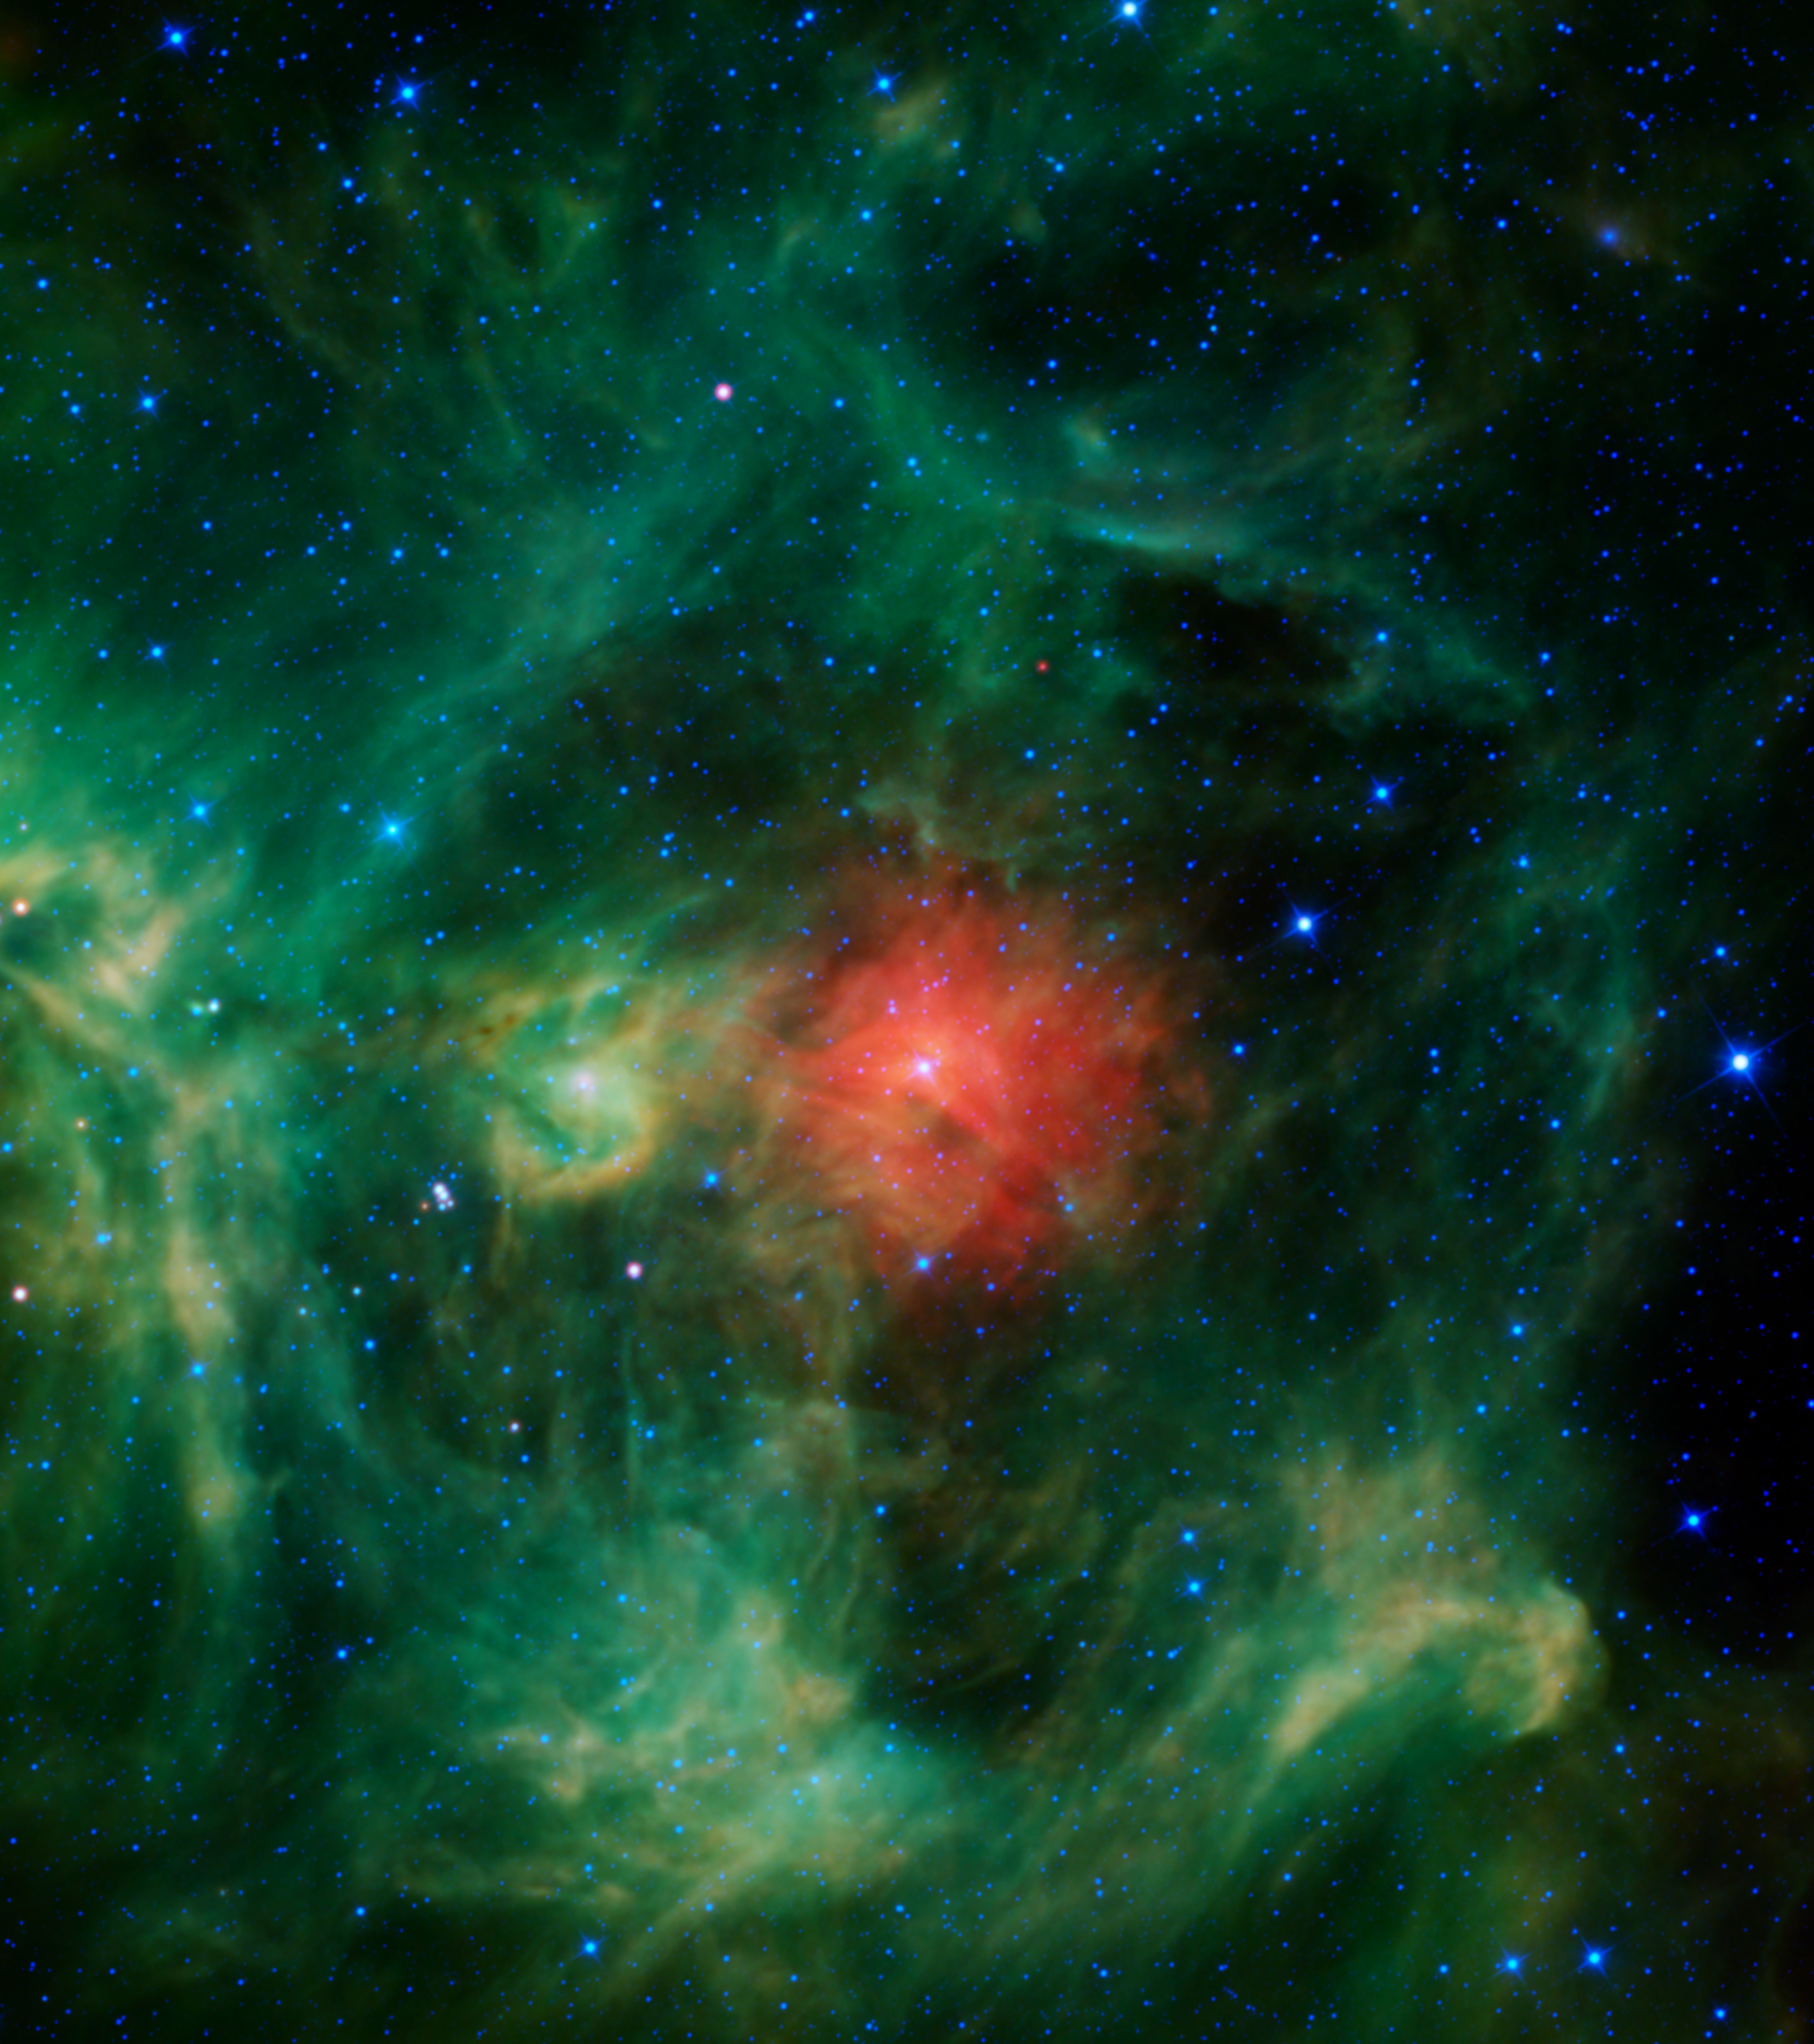

A Cosmic Wreath

NASA’s Wide-field Infrared Survey Explorer (WISE) mission presents the “Wreath nebula.” Though this isn’t the nebula’s official name (it’s actually called Barnard 3, or IRAS Ring G159.6-18.5), one might picture a wreath in these bright green and red dust clouds — a ring of evergreens donned with a festive red bow, a jaunty sprig of holly, and silver bells throughout. Interstellar clouds like these are stellar nurseries, places where baby stars are being born.

The green ring (evergreen) is made of tiny particles of warm dust whose composition is very similar to smog found here on Earth. The red cloud (bow) in the middle is probably made of dust that is more metallic and cooler than the surrounding regions. The bright star in the middle of the red cloud, called HD 278942, is so luminous that it is likely what is causing most of the surrounding ring to glow. In fact its powerful stellar winds are what cleared out the surrounding warm dust and created the ring-shaped feature in the first place. The bright greenish-yellow region left of center (holly) is similar to the ring, though more dense. The bluish-white stars (silver bells) scattered throughout are stars located both in front of, and behind, the nebula.

Regions similar to this nebula are found near the band of the Milky Way galaxy in the night sky. The “wreath” is slightly off this band, near the boundary between the constellations of Perseus and Taurus, but at a relatively close distance of only about 1,000 light-years, the cloud is a still part of our Milky Way.

The colors used in this image represent specific wavelengths of infrared light. Blue and cyan (blue-green) represent light emitted at wavelengths of 3.4 and 4.6 microns, which is predominantly from stars. Green and red represent light from 12 and 22 microns, respectively, which is mostly emitted by dust.

JPL manages the Wide-field Infrared Survey Explorer for NASA’s Science Mission Directorate, Washington. The principal investigator, Edward Wright, is at UCLA. The mission was competitively selected under NASA’s Explorers Program managed by the Goddard Space Flight Center, Greenbelt, Md. The science instrument was built by the Space Dynamics Laboratory, Logan, Utah, and the spacecraft was built by Ball Aerospace & Technologies Corp., Boulder, Colo. Science operations and data processing take place at the Infrared Processing and Analysis Center at the California Institute of Technology in Pasadena. Caltech manages JPL for NASA.

Credit: NASA/JPL-Caltech/UCLA